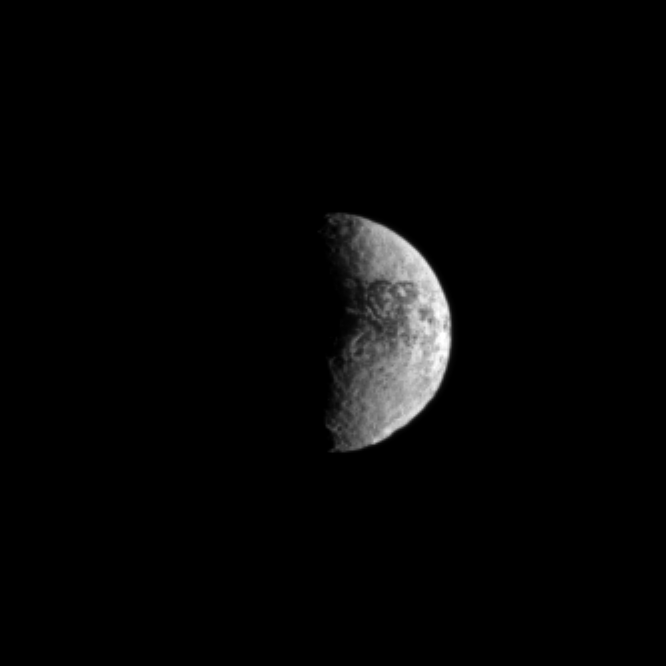

Crater at the Edge

Craters give a rugged look to surface of Iapetus, especially in the large basin of Engelier visible along the southern limb of the moon in this view.

The two-toned surface of the moon is evident in the dark areas visible near the north’s middle latitudes. See PIA11690 to learn more about the craters and brightness dichotomy on Iapetus.

Lit terrain seen here is on the Saturn-facing side and trailing hemisphere of Iapetus (1,471 kilometers, or 914 miles across). North on Iapetus is up and rotated 9 degrees to the right.

The image was taken in visible light with the Cassini spacecraft narrow-angle camera on Feb. 16, 2010. The view was acquired at a distance of approximately 2 million kilometers (1.2 million miles) from Iapetus and at a Sun-Iapetus-spacecraft, or phase, angle of 88 degrees. Scale in the original image was 12 kilometers (7 miles) per pixel. The image has been magnified by a factor of two and contrast-enhanced to aid visibility.

The Cassini-Huygens mission is a cooperative project of NASA, the European Space Agency and the Italian Space Agency. The Jet Propulsion Laboratory, a division of the California Institute of Technology in Pasadena, manages the mission for NASA’s Science Mission Directorate, Washington, D.C. The Cassini orbiter and its two onboard cameras were designed, developed and assembled at JPL. The imaging operations center is based at the Space Science Institute in Boulder, Colo.

Credit: NASA/JPL/Space Science Institute